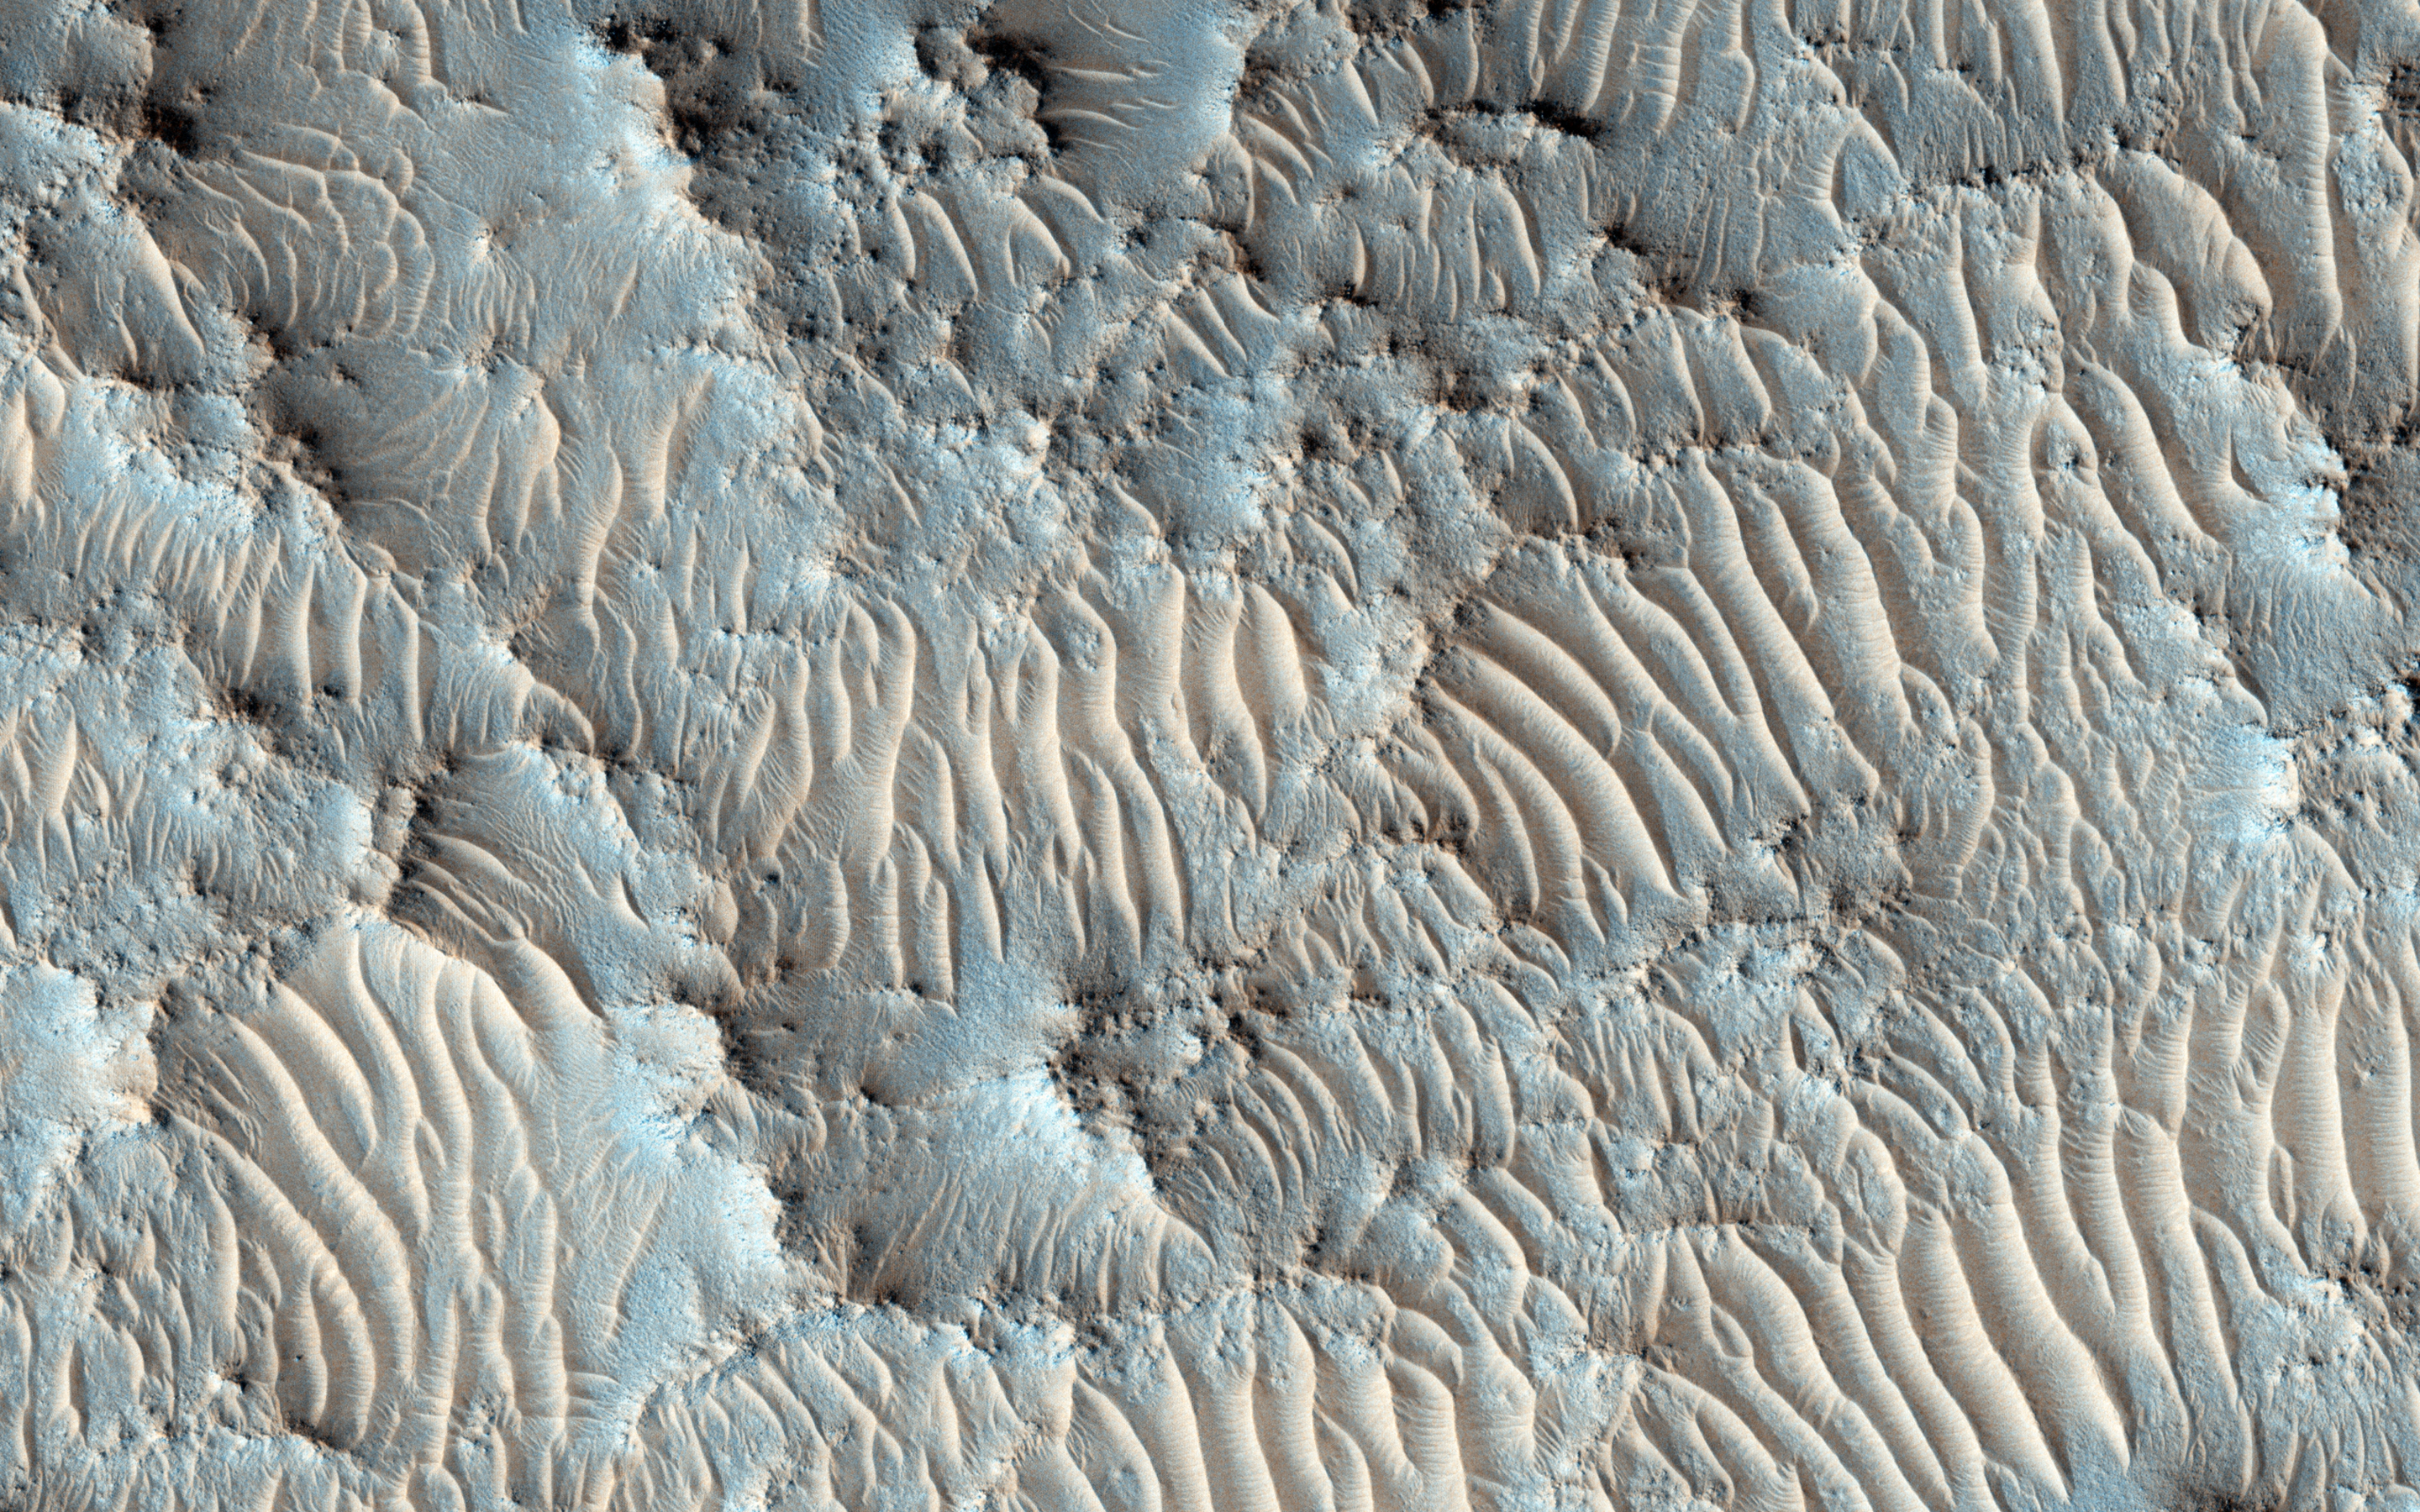

A Possible Landing Site for the 2020 Mission: Jezero Crater

It’s not only when trying to find a scientifically interesting place to land that the high-resolution images from HiRISE come in handy: it’s also to identify potential hazards within a landing ellipse.

This is one of the trickier aspects of selecting landing sites on Mars: a place to do good science but also where the risks of landing are low. Jezero Crater is an ancient crater where clay minerals have been detected, and with a delta deposit indicating that water was once flowing into a lake. Since clays form the in presence of water, this crater would be a very good candidate for a lander to explore and build on what we’ve learned from the Mars Science Laboratory. Could some form of ancient life have existed here and for how long?

This is a stereo pair with ESP_039203_1985.

The University of Arizona, Tucson, operates HiRISE, which was built by Ball Aerospace & Technologies Corp., Boulder, Colo. NASA’s Jet Propulsion Laboratory, a division of the California Institute of Technology in Pasadena, manages the Mars Reconnaissance Orbiter Project for NASA’s Science Mission Directorate, Washington.

Credit: NASA/JPL-Caltech/University of Arizona